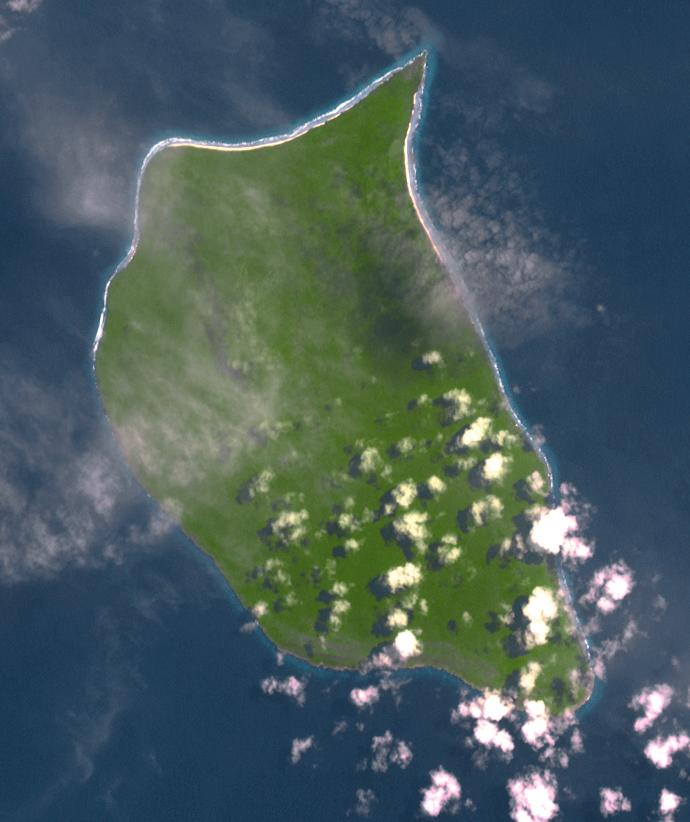

Henderson Island, South Pacific

Uninhabited Henderson Island is part of the United Kingdom’s Pitcairn Islands group in the South Pacific. According to a study by the University of Tasmania published in the Proceedings of the National Academy of Science, the island has the highest density of plastic waste anywhere in the world, an estimated 38 million pieces of rubbish. The island is near the center of an ocean current, so it collects rubbish from boats and South America. The image was acquired February 7, 2012, covers an area of 10.3 by 12.3 km, and is located at 24.3 degrees south, 128.3 degrees west.

With its 14 spectral bands from the visible to the thermal infrared wavelength region and its high spatial resolution of 15 to 90 meters (about 50 to 300 feet), ASTER images Earth to map and monitor the changing surface of our planet. ASTER is one of five Earth-observing instruments launched Dec. 18, 1999, on Terra. The instrument was built by Japan’s Ministry of Economy, Trade and Industry. A joint U.S./Japan science team is responsible for validation and calibration of the instrument and data products.

The broad spectral coverage and high spectral resolution of ASTER provides scientists in numerous disciplines with critical information for surface mapping and monitoring of dynamic conditions and temporal change. Example applications are: monitoring glacial advances and retreats; monitoring potentially active volcanoes; identifying crop stress; determining cloud morphology and physical properties; wetlands evaluation; thermal pollution monitoring; coral reef degradation; surface temperature mapping of soils and geology; and measuring surface heat balance.

The U.S. science team is located at NASA’s Jet Propulsion Laboratory, Pasadena, Calif. The Terra mission is part of NASA’s Science Mission Directorate, Washington, D.C.

Credit: NASA/METI/AIST/Japan Space Systems, and U.S./Japan ASTER Science Team